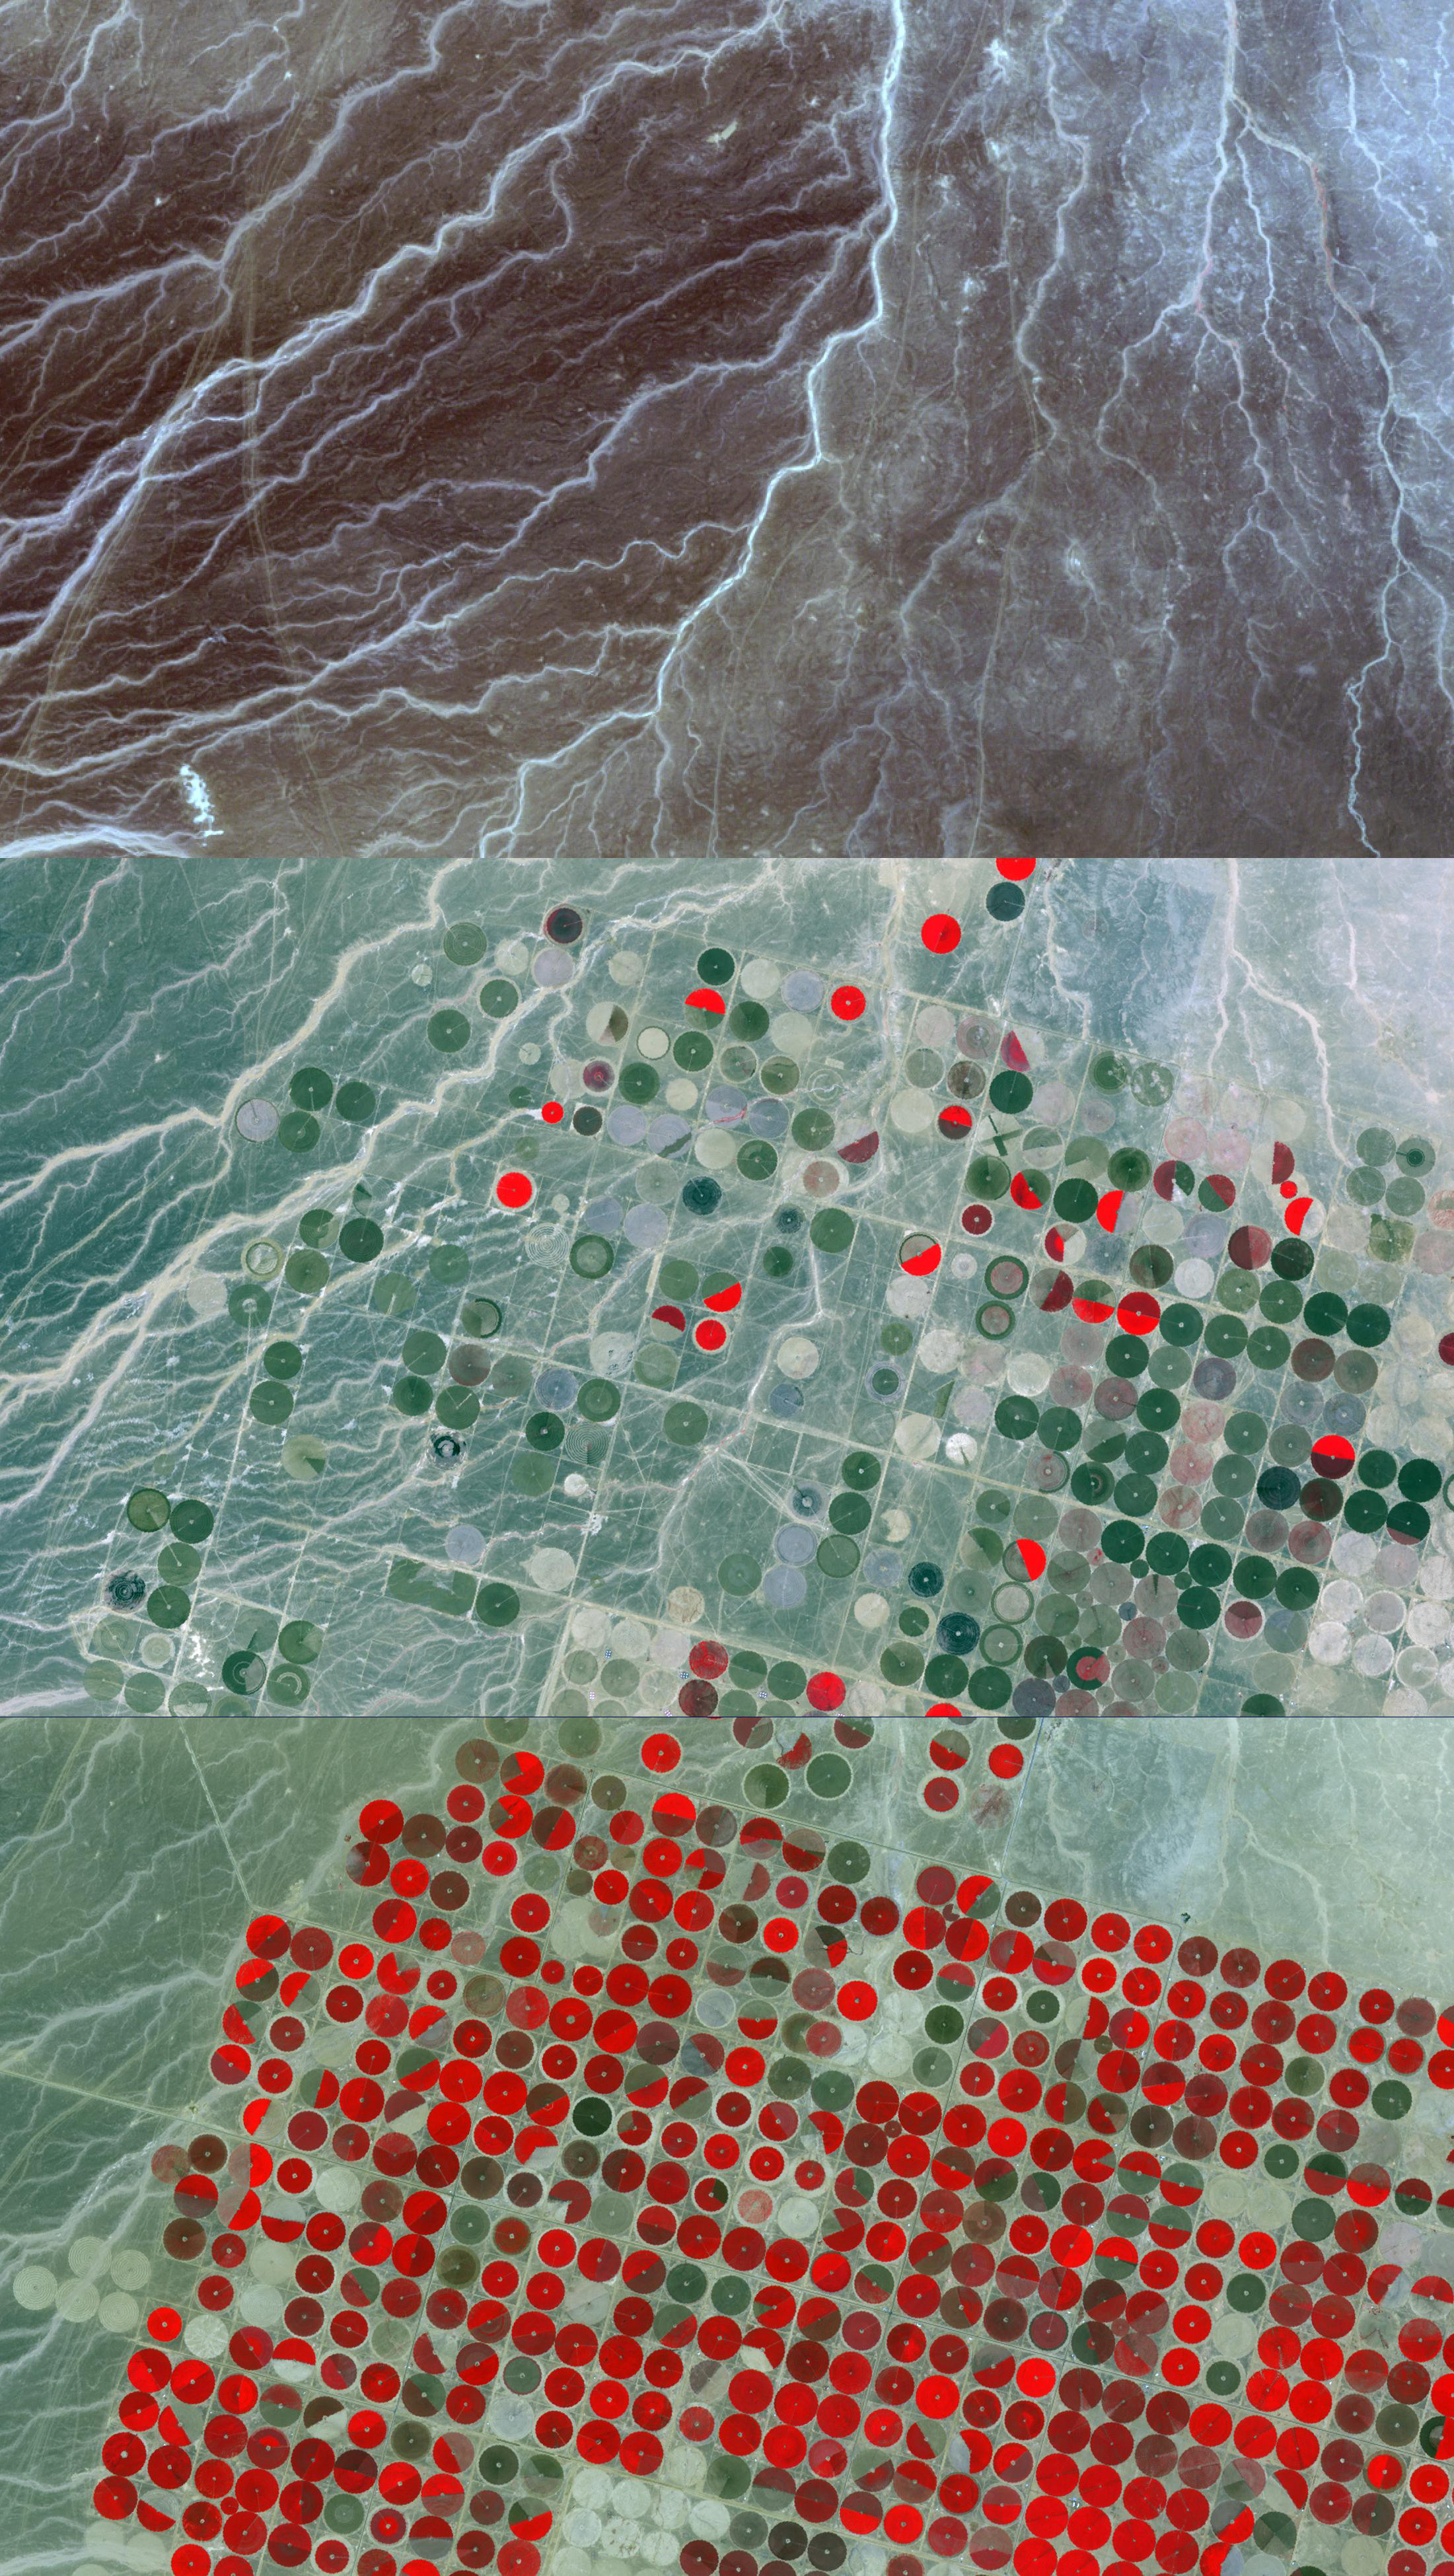

Wadi As-Sirhan, Saudi Arabia

Updated release July 2, 2012.

Tapping into fossil ground water, Saudi Arabia has been steadily developing agricultural fields using center pivot irrigation. A remarkable example is in the Wadi As-Sirhan Basin in northwest Saudi Arabia. In the 1984 Landsat image (top), no fields are yet present. By 2000, ASTER showed extensive farming activity (middle); vegetation is bright red. And by 2011, the ASTER image shows several areas where wall-to-wall fields were developed, each about 1 km in diameter (bottom). The images cover an area of 19.5 x 33 km, and are located at 30.5 degrees north latitude, 38 degrees east longitude.

With its 14 spectral bands from the visible to the thermal infrared wavelength region and its high spatial resolution of 15 to 90 meters (about 50 to 300 feet), ASTER images Earth to map and monitor the changing surface of our planet. ASTER is one of five Earth-observing instruments launched Dec. 18, 1999, on Terra. The instrument was built by Japan’s Ministry of Economy, Trade and Industry. A joint U.S./Japan science team is responsible for validation and calibration of the instrument and data products.

The broad spectral coverage and high spectral resolution of ASTER provides scientists in numerous disciplines with critical information for surface mapping and monitoring of dynamic conditions and temporal change. Example applications are: monitoring glacial advances and retreats; monitoring potentially active volcanoes; identifying crop stress; determining cloud morphology and physical properties; wetlands evaluation; thermal pollution monitoring; coral reef degradation; surface temperature mapping of soils and geology; and measuring surface heat balance.

The U.S. science team is located at NASA’s Jet Propulsion Laboratory, Pasadena, Calif. The Terra mission is part of NASA’s Science Mission Directorate, Washington, D.C.

Credit: NASA/GSFC/METI/ERSDAC/JAROS, and U.S./Japan ASTER Science Team